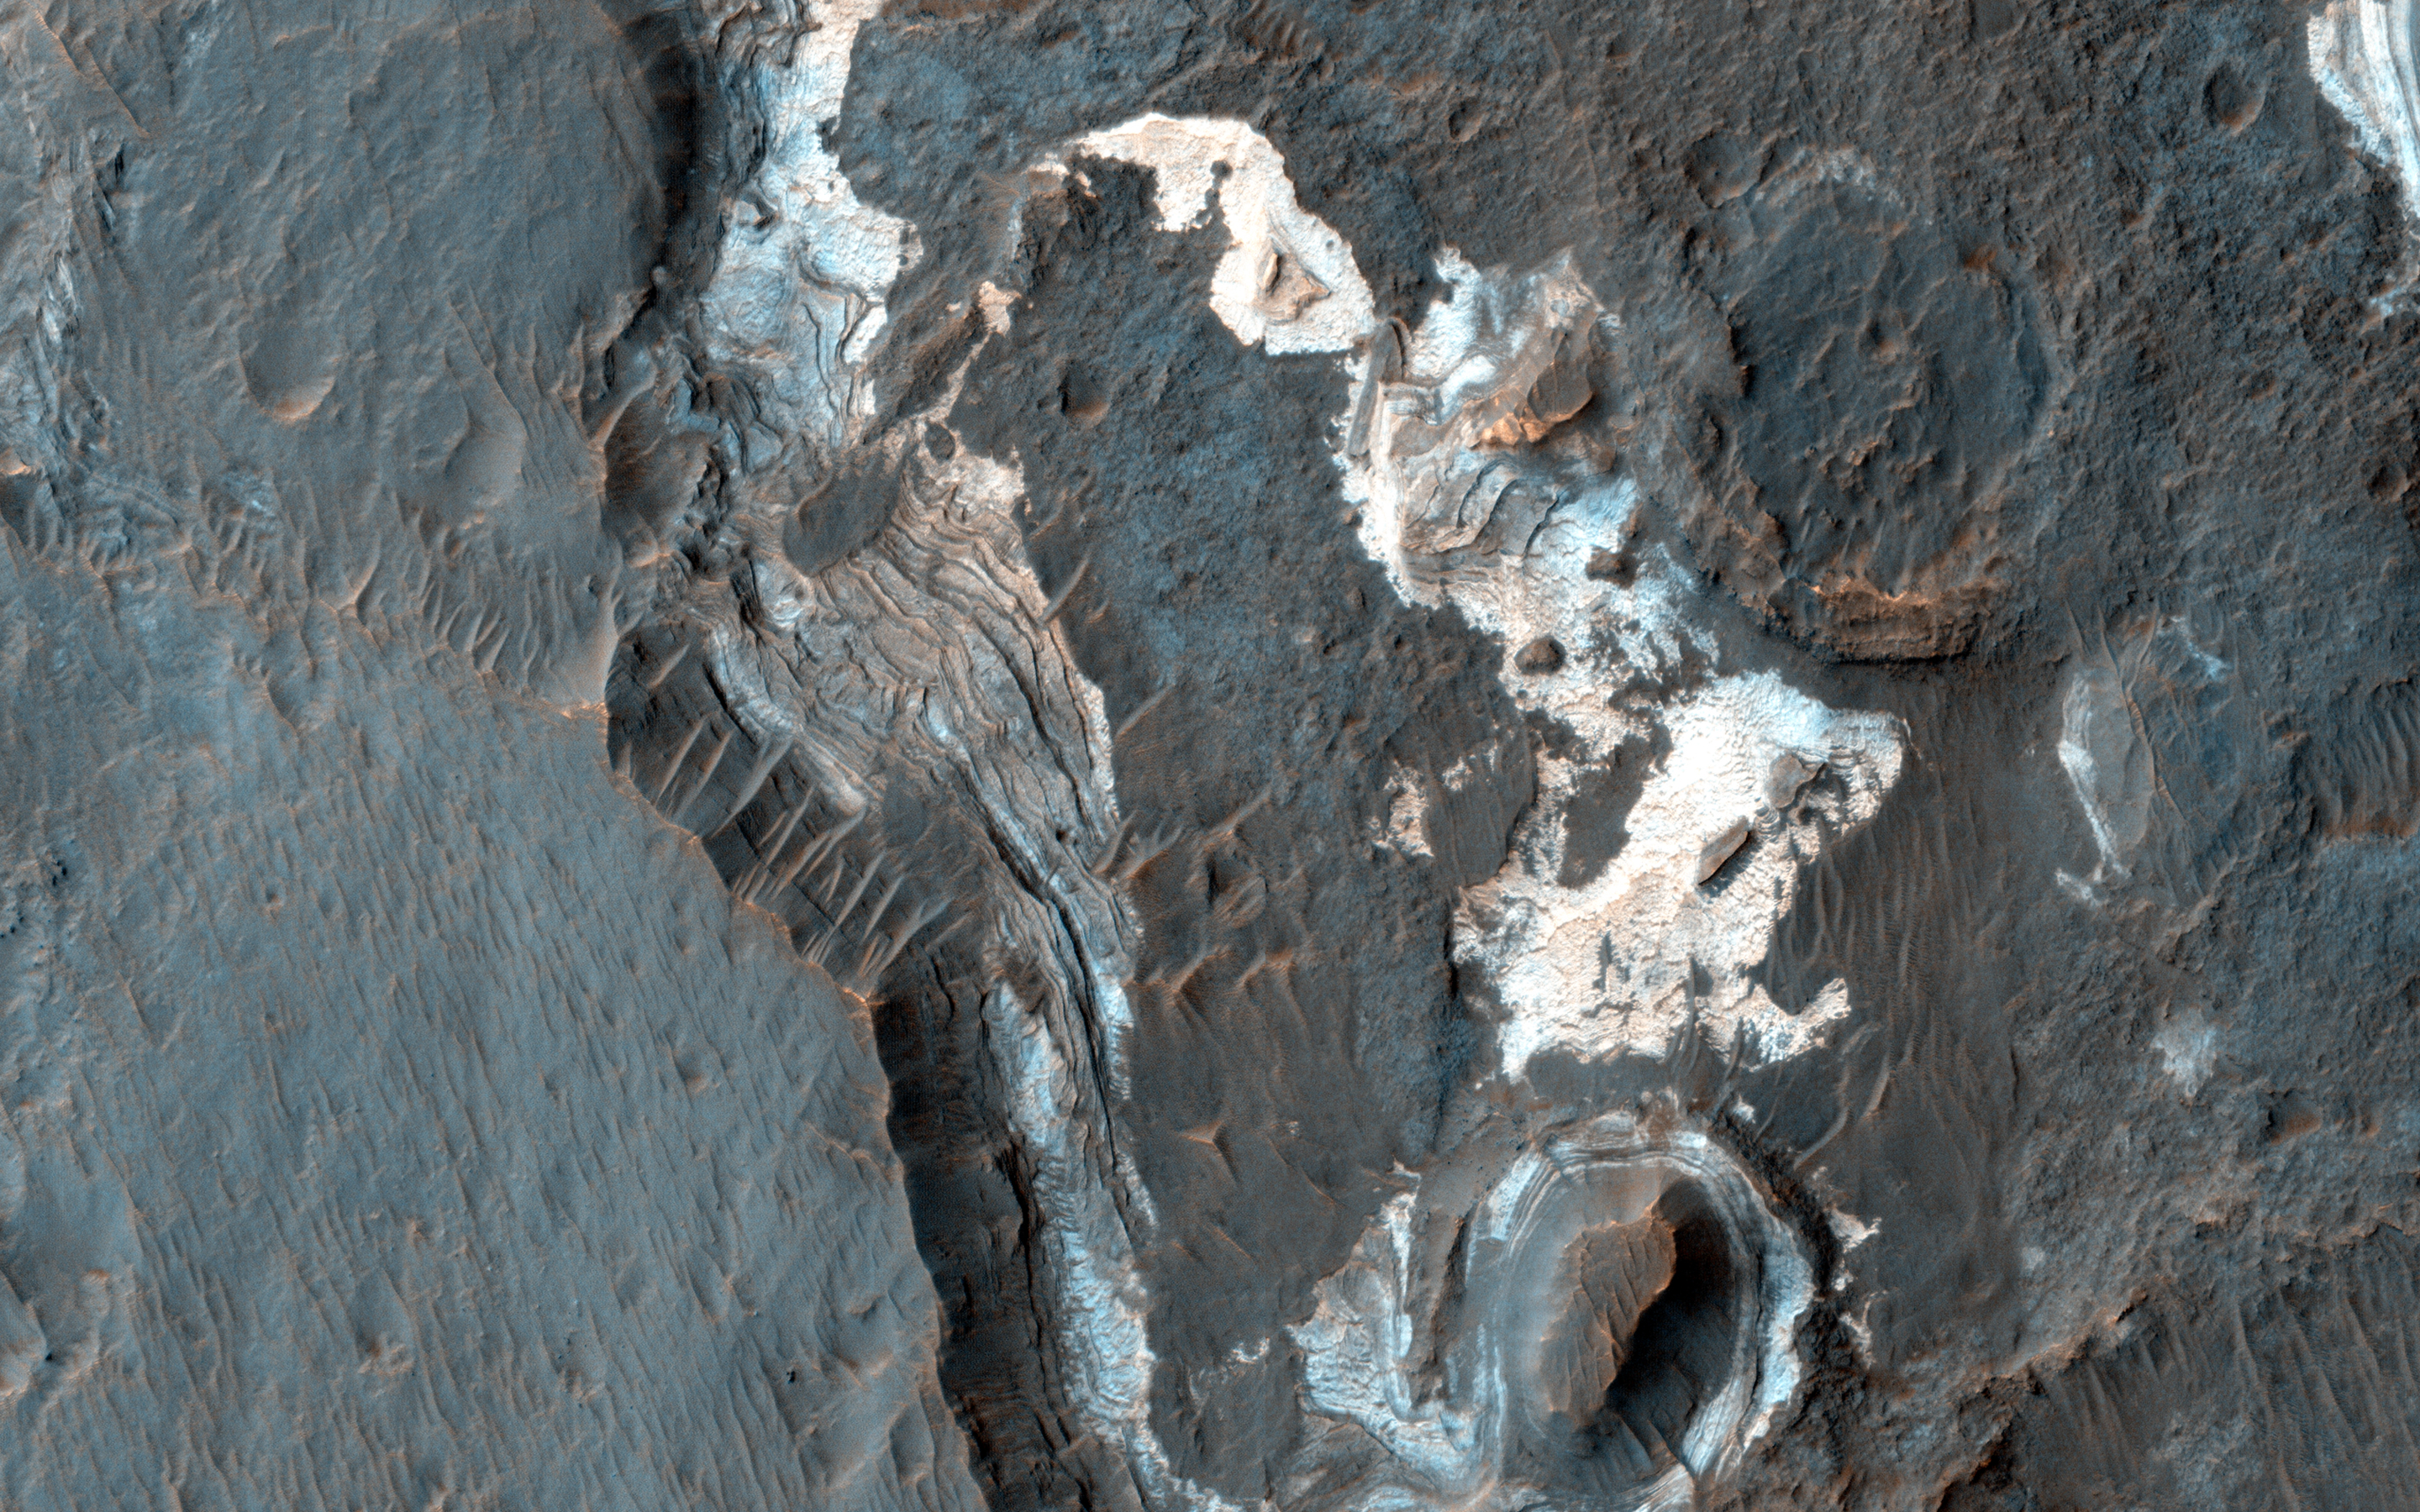

Sediments in Ladon Basin

This image shows light-toned layered deposits at the contact between the Ladon Valles channel and Ladon Basin.

These deposits could either be fluvial sediments transported along Ladon Valles when water carved out this channel, or they could be sediments deposited in Ladon Basin, perhaps when a lake existed here. Some of these light-toned deposits have mineral signatures consistent with clays, indicating favorable water conditions for life.

HiRISE is one of six instruments on NASA’s Mars Reconnaissance Orbiter. The University of Arizona, Tucson, operates the orbiter’s HiRISE camera, which was built by Ball Aerospace & Technologies Corp., Boulder, Colo. NASA’s Jet Propulsion Laboratory, a division of the California Institute of Technology in Pasadena, manages the Mars Reconnaissance Orbiter Project for the NASA Science Mission Directorate, Washington.

Credit: NASA/JPL-Caltech/Univ. of Arizona